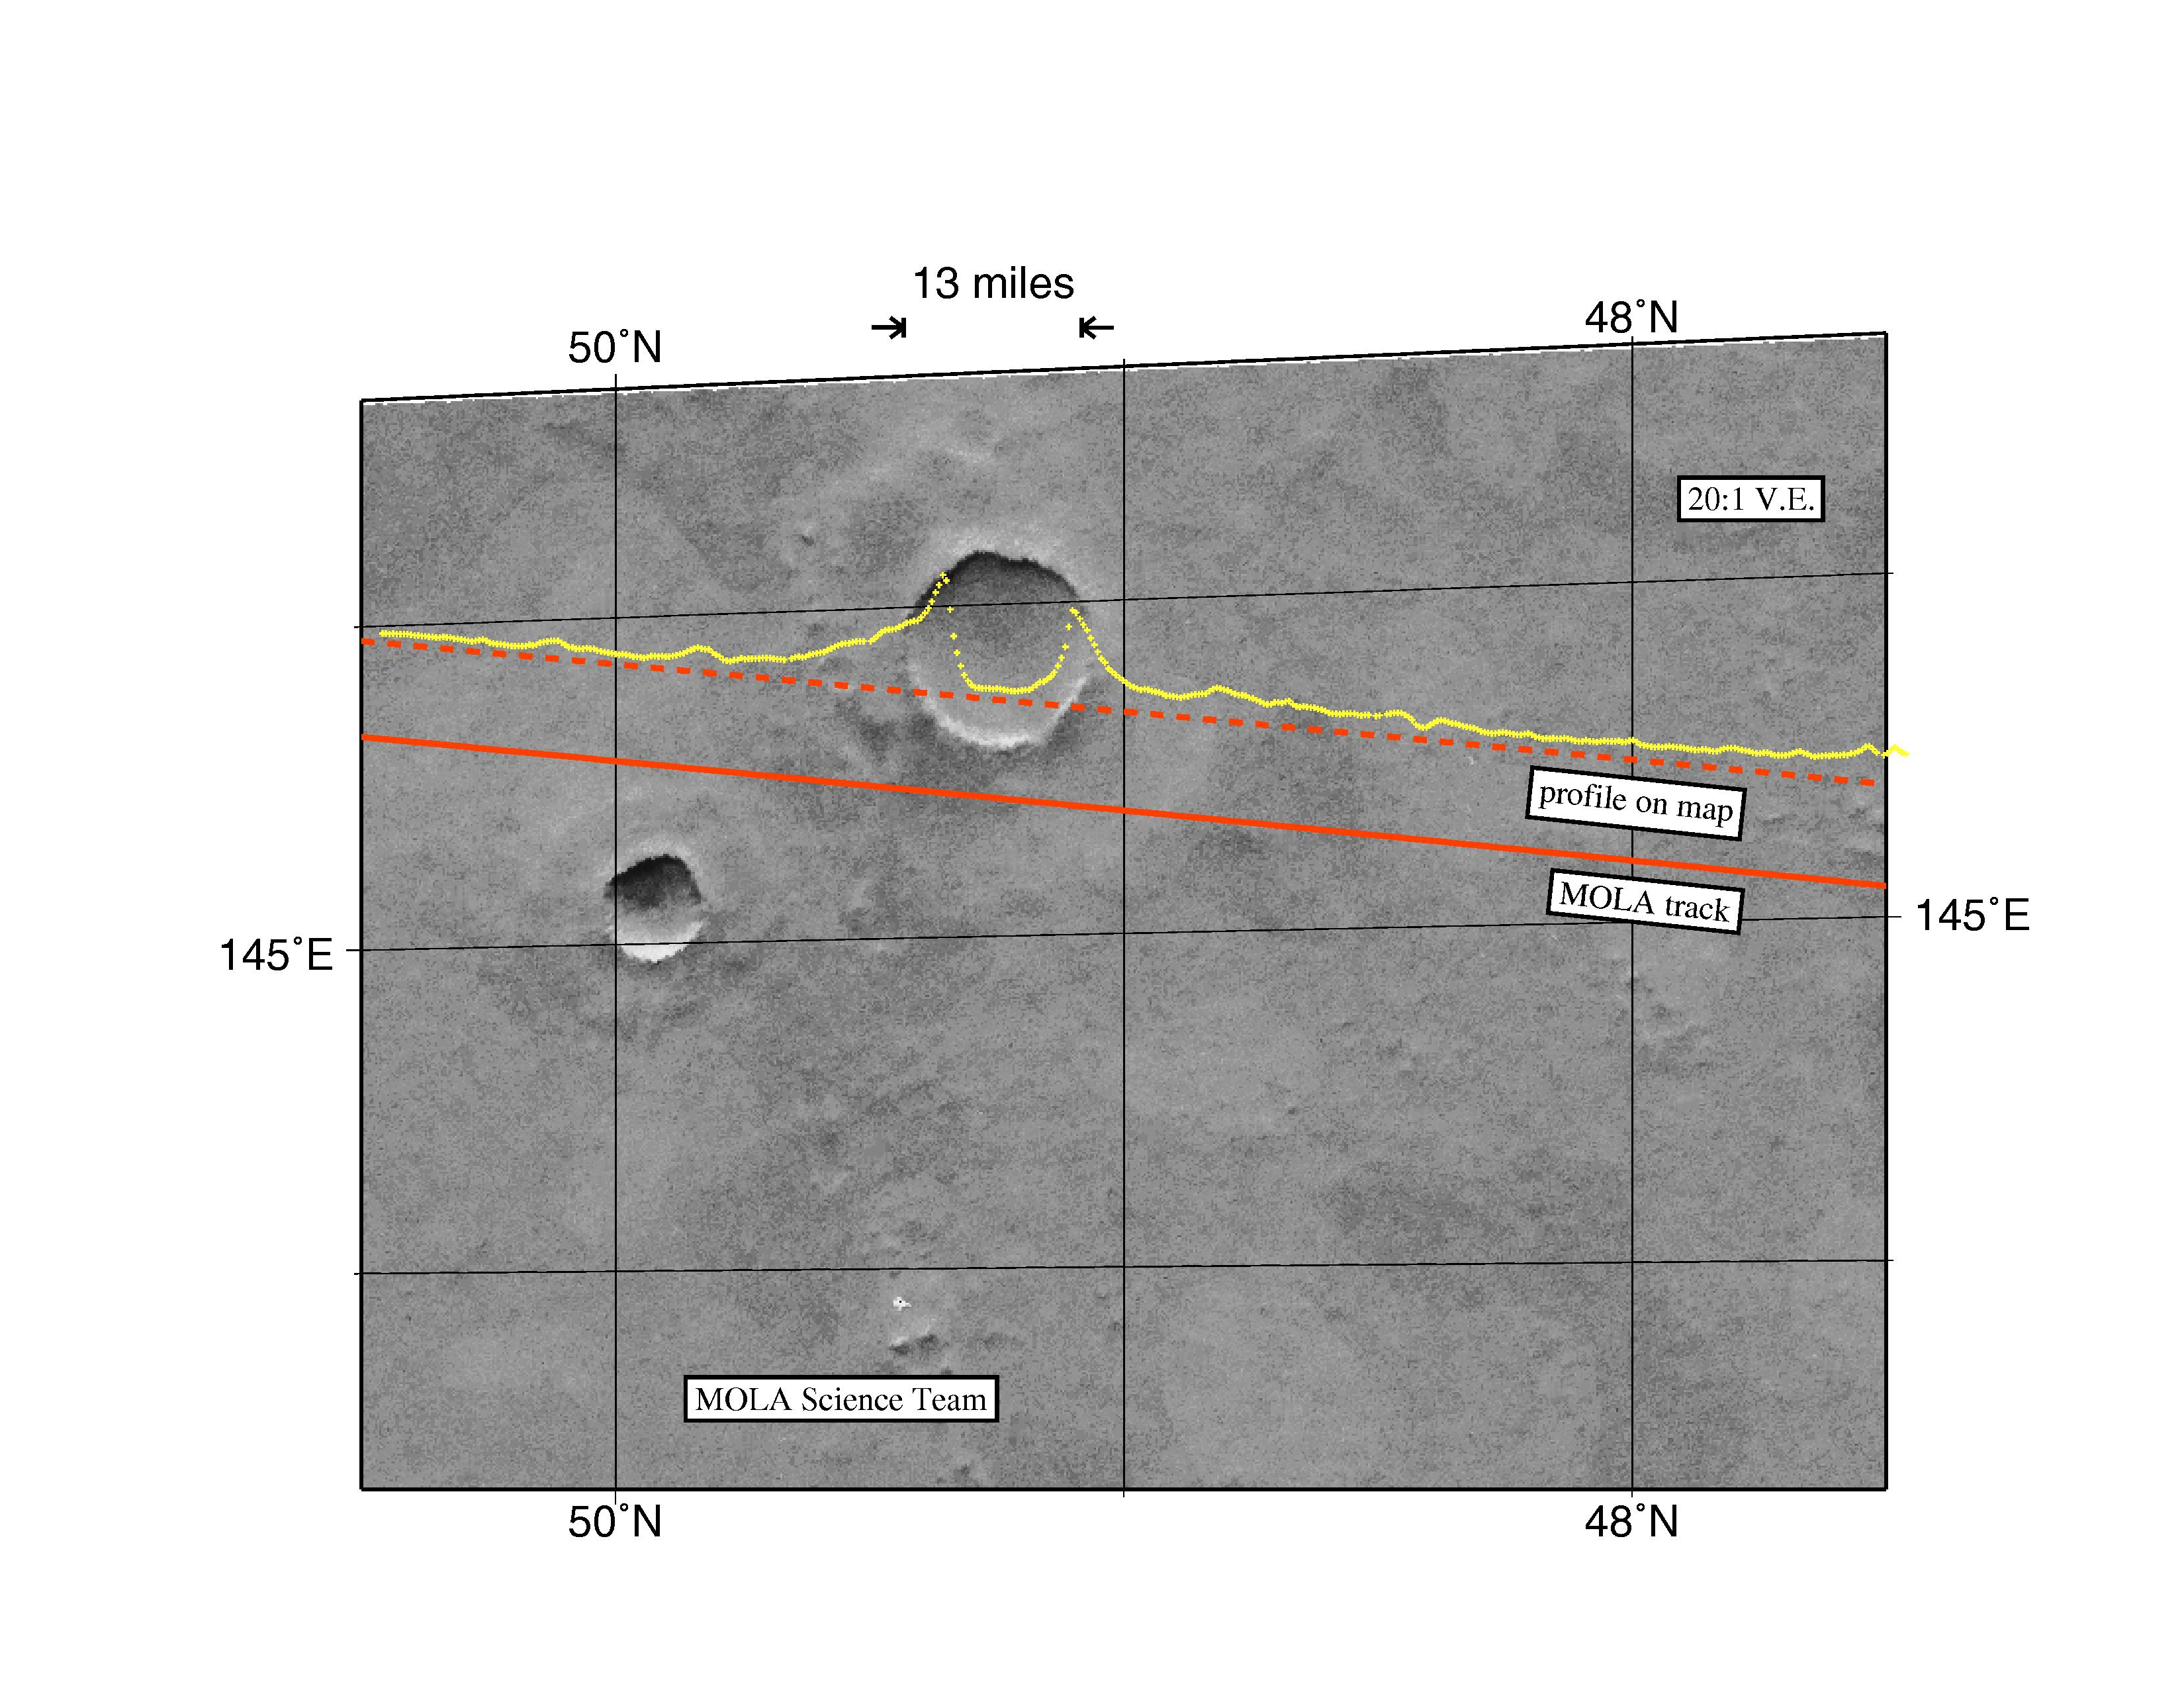

MGS Mars Orbiter Laser Altimeter Topographic Profile of Impact Crater

Among the myriad of interesting landforms sampled by MOLA on its first traverse across the Red Planet on 15 September 1997 is this 13-mile (21-kilometer) diameter impact crater located at ~ 48°N. The figure shows the topography, the computed position of the spacecraft groundtrack (solid line) and the track adjusted to correct for image location error (dashed line). The topographic profile provides some of the first indications of how landscape modification has operated in Martian geologic history. The relief of the crater rim, in combination with the steepness (over 20°) of the inner crater wall, are intriguing in that most craters of this size are much more subdued. The shape of the outer ejecta blanket of the crater likely indicates impact into an H2O rich crust. Issues concerning how craters such as this can be used to understand the properties of the uppermost crust of Mars in regions where the role of water and other volatiles may be important can be addressed with the high spatial and vertical resolution topographic profiles that will be acquired by MOLA once it starts its detailed mapping of the Red Planet in March of 1998.

Credit: NASA/JPL/GSFC